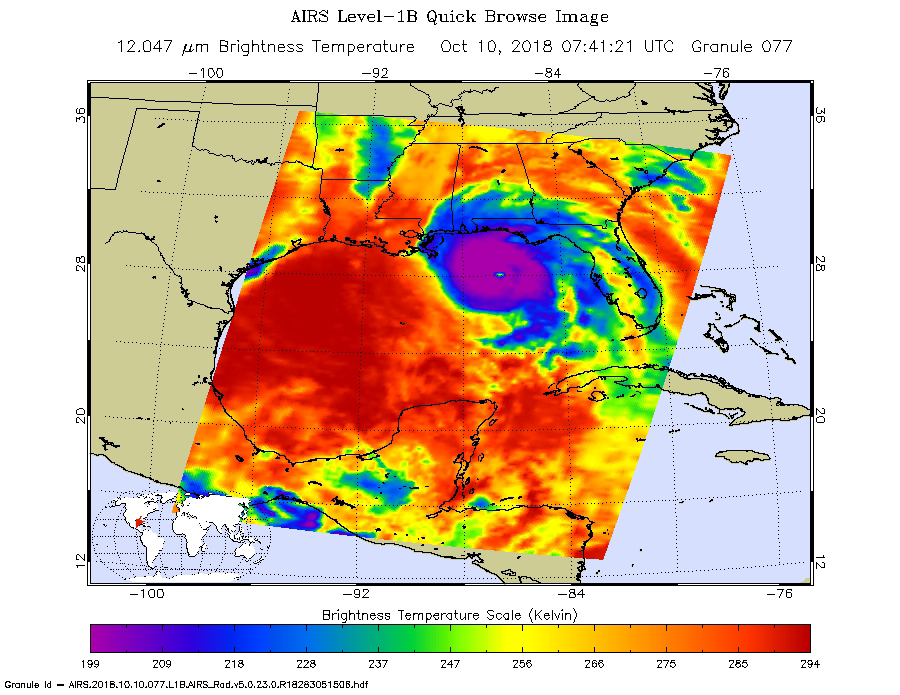

NASA’s AIRS captures Hurricane Michael off Florida coast

This image from the Atmospheric Infrared Sounder (AIRS) shows the temperature of clouds or the surface in and around Hurricane Michael as it approaches northwestern Florida around 3 AM local time on Tuesday, October 10, 2018. The storm shows all the hallmarks of a powerful, mature hurricane. The large purple area indicates very cold clouds at about -90° F (-68° C) carried high into the atmosphere by deep thunderstorms. These storm clouds are associated with very heavy rainfall. At the center of the cold clouds is the distinct, much warmer eye of the hurricane seen in green. The extensive areas of red away from the storm indicate temperatures of around 60° F (15° C), typical of the surface of the Earth at night. These red areas are mostly cloud-free, with the clear air caused by air motion outward from the cold clouds near the storm center then downward in the surrounding areas. Michael has developed quickly into a dangerous Category 4 storm, with sustained wind of 150 miles per hour. It is currently coming ashore on the Florida Panhandle as the strongest hurricane in that region in recorded history.

AIRS, in conjunction with the Advanced Microwave Sounding Unit, AMSU, senses emitted infrared and microwave radiation from Earth to provide a three-dimensional look at Earth’s weather and climate. Working in tandem, the two instruments make simultaneous observations down to Earth’s surface, even in the presence of heavy clouds. With more than 2,000 channels sensing different regions of the atmosphere, the system creates a global, three-dimensional map of atmospheric temperature and humidity, cloud amounts and heights, greenhouse gas concentrations, and many other atmospheric phenomena. Launched into Earth orbit in 2002, the AIRS and AMSU instruments fly onboard NASA’s Aqua spacecraft and are managed by NASA’s Jet Propulsion Laboratory in Pasadena, California, under contract to NASA. JPL is a division of the California Institute of Technology in Pasadena.

Credit: NASA/JPL-Caltech